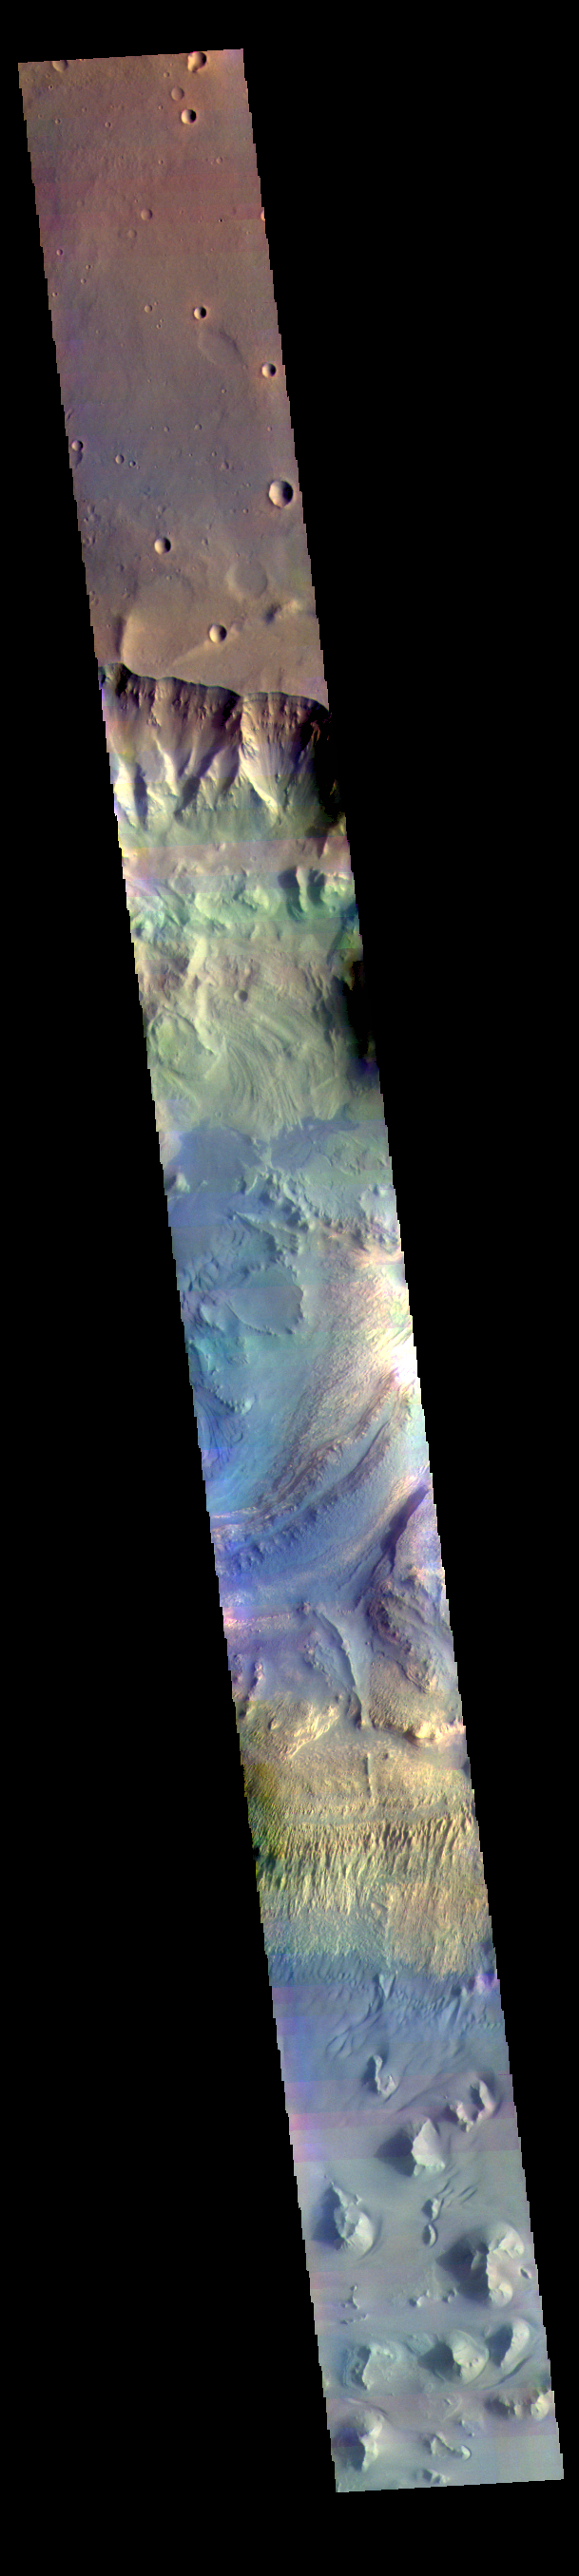

Ganges Chasma – False Color

The THEMIS VIS camera contains 5 filters. The data from different filters can be combined in multiple ways to create a false color image. These false color images may reveal subtle variations of the surface not easily identified in a single band image. Today’s false color image shows part Ganges Chasma.

Credit: NASA/JPL-Caltech/ASU